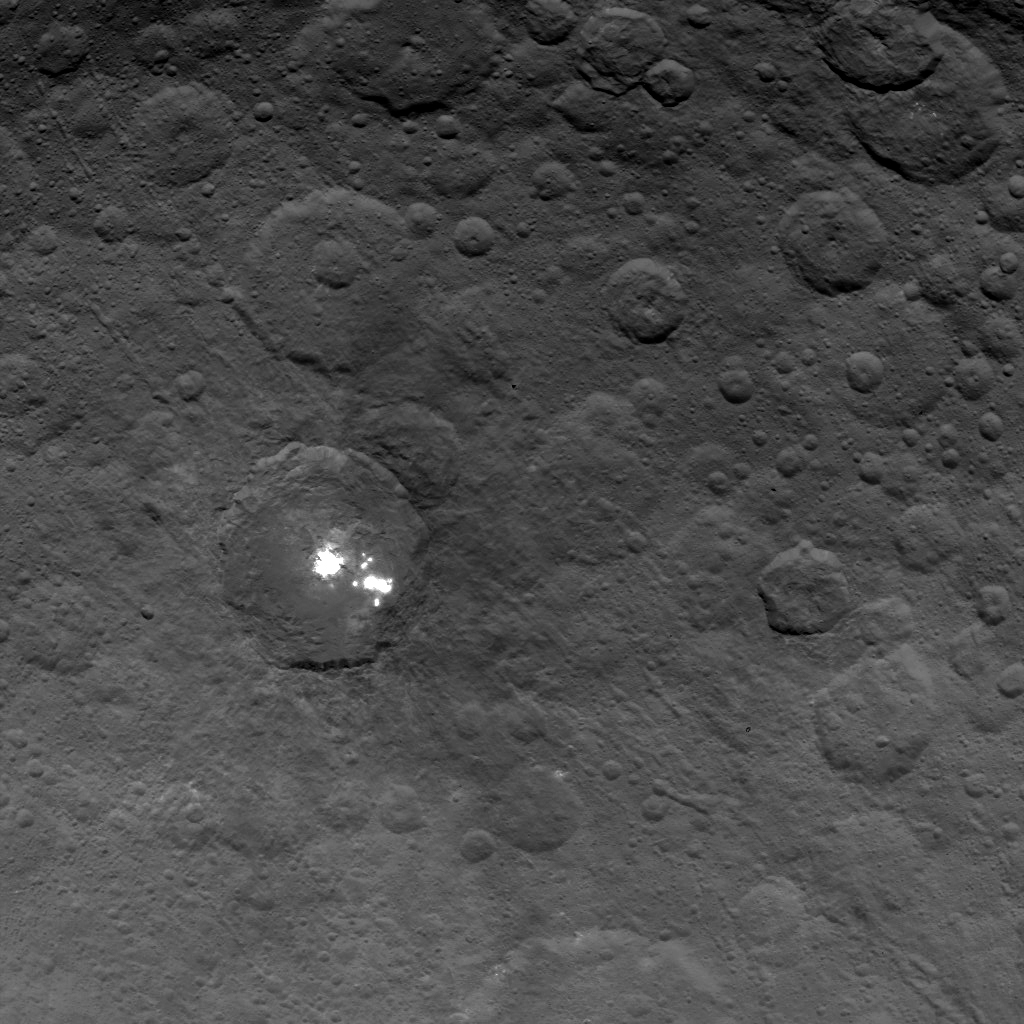

Bright Spots in Ceres’ Second Mapping Orbit

The brightest spots on dwarf planet Ceres are seen in this image taken by NASA’s Dawn spacecraft on June 6, 2015. This is among the first snapshots from Dawn’s second mapping orbit, which is 2,700 miles (4,400 kilometers) in altitude. The resolution is 1,400 feet (410 meters) per pixel.

Scientists are still puzzled by the nature of these spots, and are considering explanations that include salt and ice.

Dawn’s mission is managed by JPL for NASA’s Science Mission Directorate in Washington. Dawn is a project of the directorate’s Discovery Program, managed by NASA’s Marshall Space Flight Center in Huntsville, Alabama. The University of California, Los Angeles, is responsible for overall Dawn mission science. Orbital ATK, Inc., in Dulles, Virginia, designed and built the spacecraft. The German Aerospace Center, the Max Planck Institute for Solar System Research, the Italian Space Agency and the Italian National Astrophysical Institute are international partners on the mission team.

Credit: NASA/JPL-Caltech/UCLA/MPS/DLR/IDA